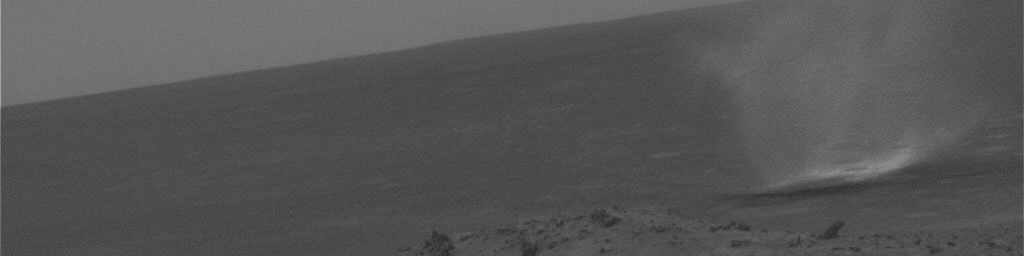

Gusev Dust Devil Movie, Sol 456 (Enhanced)

This movie clip shows a dust devil scooting across a plain inside Gusev Crater on Mars as seen from the NASA rover Spirit’s hillside vantage point during the rover’s 456th martian day, or sol (April 15, 2005). The individual images were taken about 20 seconds apart by Spirit’s navigation camera, and the contrast has been enhanced for anything in the images that changes from frame to frame, that is, for the dust devil.

The movie results from a new way of watching for dust devils, which are whirlwinds that hoist dust from the surface into the air. Spirit began seeing dust devils in isolated images in March 2005. At first, the rover team relied on luck. It might catch a dust devil in an image or it might miss by a few minutes. Using the new detection strategy, the rover takes a series of 21 images. Spirit sends a few of them to Earth, as well as little thumbnail images of all of them. Team members use the 3 big images and all the small images to decide whether the additional big images have dust devils. For this movie, they specifically told Spirit to send back frames that they knew had dust devils.

The images were processed in three steps. All images were calibrated to remove known camera artifacts. The images were then processed to remove stationary objects. The result is a gray scene showing only features that change with time. The final step combined the original image with the image that shows only moving features, showing the martian scene and the enhanced dust devils.

Scientists expected dust devils since before Spirit landed. The landing area inside Gusev Crater is filled with dark streaks left behind when dust devils pick dust up from an area. It is also filled with bright “hollows,” which are dust-filled miniature craters. Dust covers most of the terrain. Winds flow into and out of Gusev crater every day. The Sun heats the surface so that the surface is warm to the touch even though the atmosphere at 2 meters (6 feet) above the surface would be chilly. That temperature contrast causes convection. Mixing the dust, winds, and convection should trigger dust devils.

Scientists will use the images to study several things. Tracking the dust devils tells which way the wind blows at different times of day. Statistics on the size of typical dust devils will help with estimates of how much dust they pump into the atmosphere every day. By watching individual dust devils change as they go over more-dusty and less-dusty terrain, researchers can learn about the turbulent motion near the surface. Ultimately, that motion of wind and dust near the surface relates these small dust devils with Mars’ large dust storms.

Credit: NASA/JPL